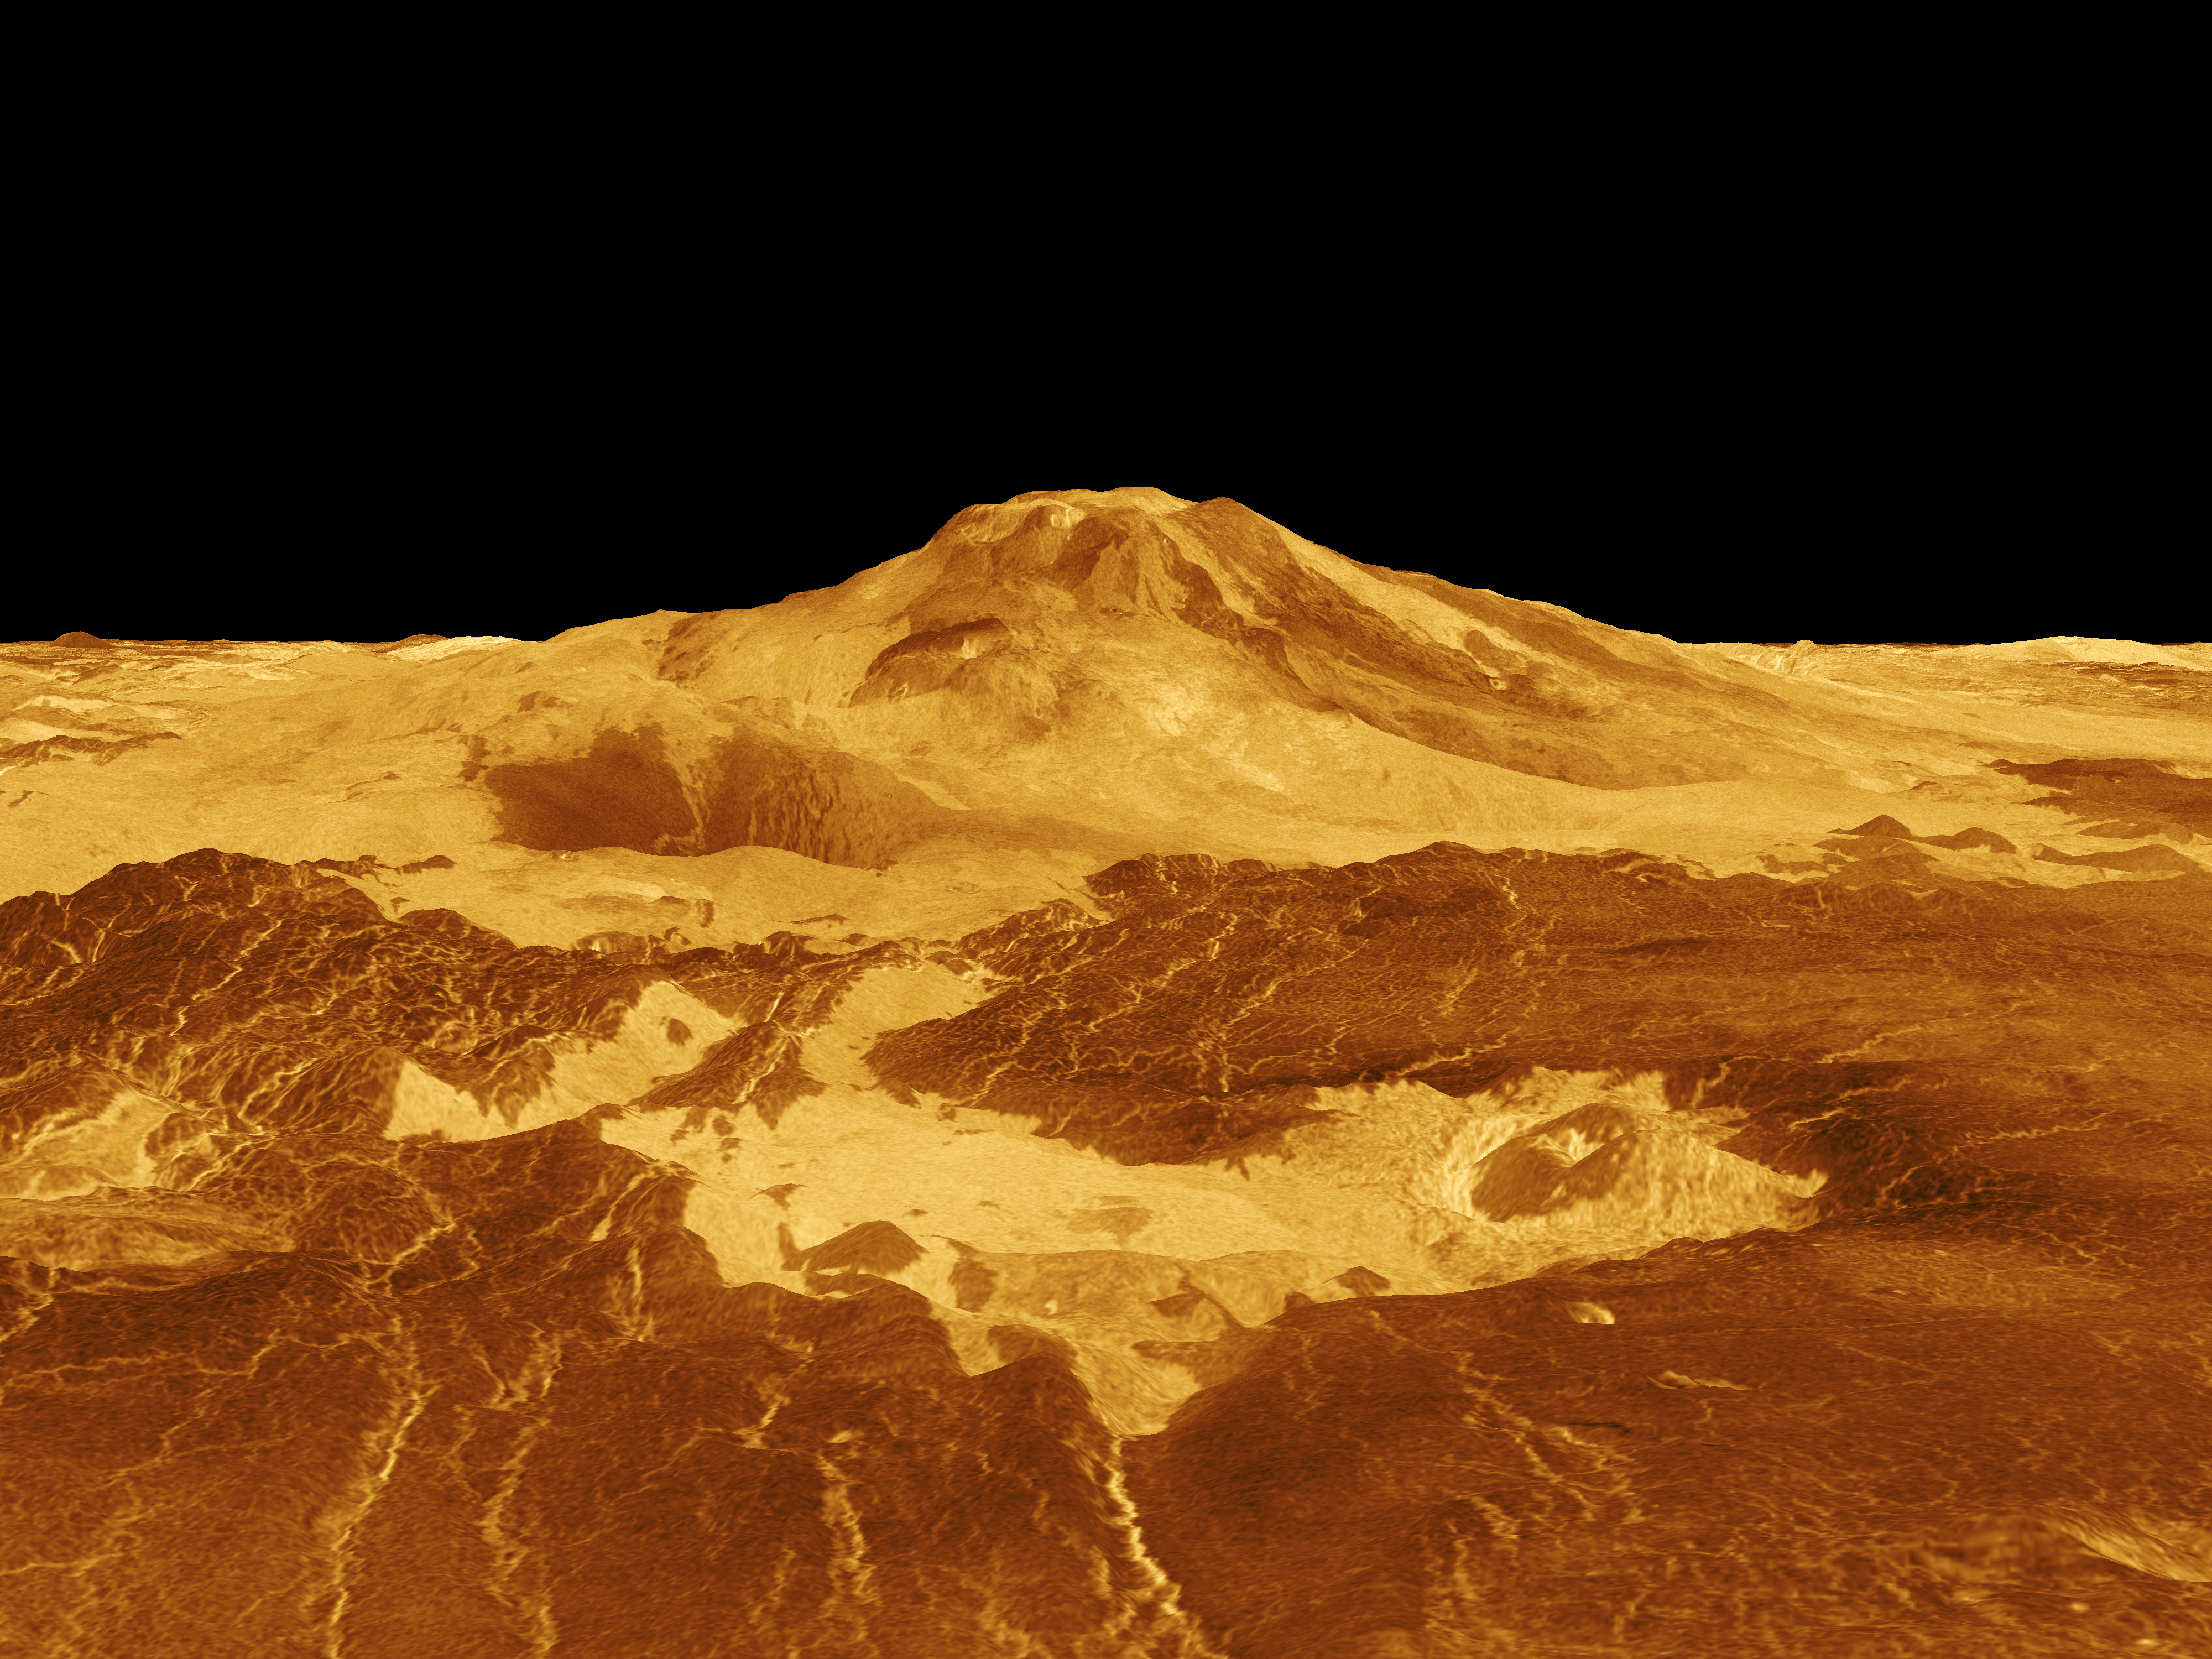

Venus – 3-D Perspective View of Maat Mons

Maat Mons is displayed in this computer generated three-dimensional perspective of the surface of Venus. The viewpoint is located 634 kilometers (393 miles) north of Maat Mons at an elevation of 3 kilometers (2 miles) above the terrain. Lava flows extend for hundreds of kilometers across the fractured plains shown in the foreground, to the base of Maat Mons. The view is to the south with the volcano Maat Mons appearing at the center of the image on the horizon and rising to almost 5 kilometers (3 miles) above the surrounding terrain. Maat Mons is located at approximately 0.9 degrees north latitude, 194.5 degrees east longitude with a peak that ascends to 8 kilometers (5 miles) above the mean surface. Maat Mons is named for an Egyptian Goddess of truth and justice. Magellan synthetic aperture radar data is combined with radar altimetry to develop a three-dimensional map of the surface. The vertical scale in this perspective has been exaggerated 10 times. Rays cast in a computer intersect the surface to crate a three-dimensional perspective view. Simulated color and a digital elevation map developed by the U.S. Geological Survey are used to enhance small-scale structure. The simulated hues are based on color images recorded by the Soviet Venera 13 and 14 spacecraft. The image was produced by the Solar System Visualization project and the Magellan Science team at the JPL Multimission Image Processing Laboratory and is a single frame from a video released at the April 22, 1992 news conference.

Credit: NASA/JPL